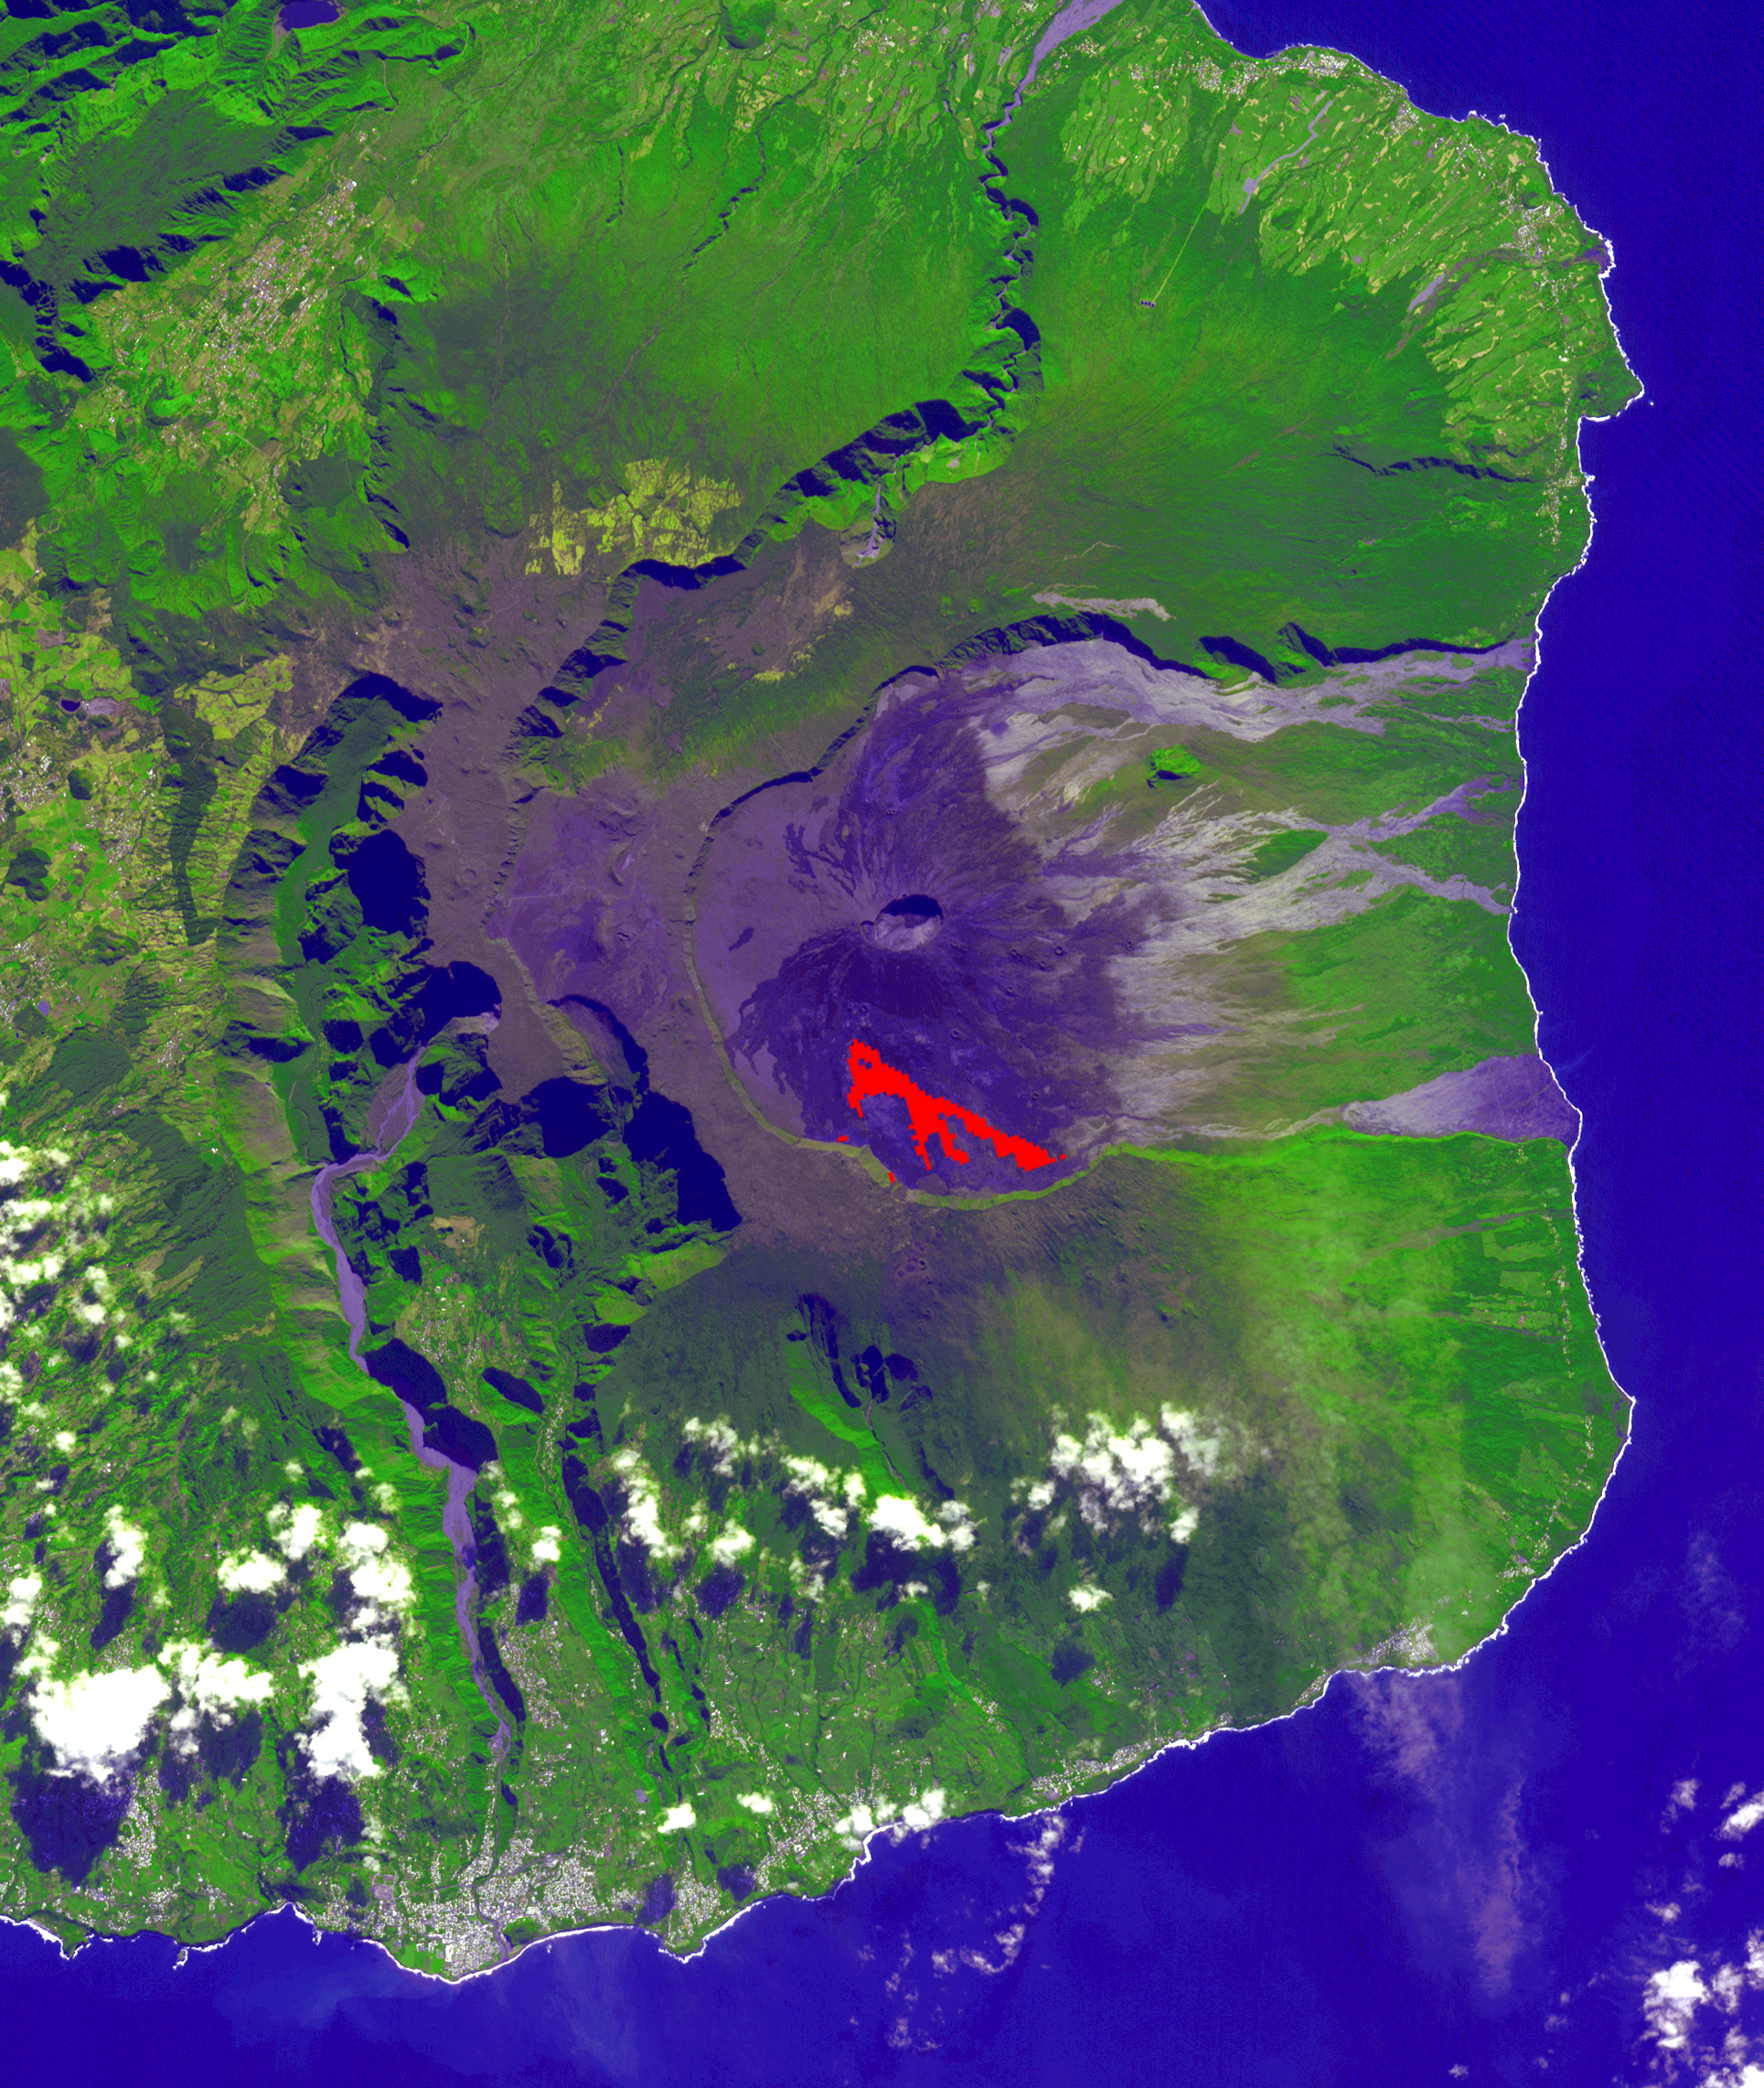

NASA’s ASTER Captures Piton de la Fournaise Eruption

In July, 2018 an eruption began from Piton de la Fournaise volcano on Reunion Island in the western Indian Ocean. Activity continued through November, when these ASTER data were acquired. More than 150 eruptions have occurred since the 17th century. The active flow, derived from the thermal infrared band, is shown in red. The background is a pre-eruption image. The background image was acquired July 16, 2018, and the thermal image on November 1, 2018. The images cover an area of 18 miles by 21 miles (28.9 by 34.2 kilometers), and in the area of 21.3 degrees south, 55.8 degrees east.

With its 14 spectral bands from the visible to the thermal infrared wavelength region and its high spatial resolution of about 50 to 300 feet (15 to 90 meters), ASTER images Earth to map and monitor the changing surface of our planet. ASTER is one of five Earth-observing instruments launched Dec. 18, 1999, on Terra. The instrument was built by Japan’s Ministry of Economy, Trade and Industry. A joint U.S./Japan science team is responsible for validation and calibration of the instrument and data products.

The broad spectral coverage and high spectral resolution of ASTER provides scientists in numerous disciplines with critical information for surface mapping and monitoring of dynamic conditions and temporal change. Example applications are monitoring glacial advances and retreats; monitoring potentially active volcanoes; identifying crop stress; determining cloud morphology and physical properties; wetlands evaluation; thermal pollution monitoring; coral reef degradation; surface temperature mapping of soils and geology; and measuring surface heat balance.

The U.S. science team is located at NASA’s Jet Propulsion Laboratory in Pasadena, California. The Terra mission is part of NASA’s Science Mission Directorate, Washington.

Credit: NASA/METI/AIST/Japan Space Systems, and U.S./Japan ASTER Science Team